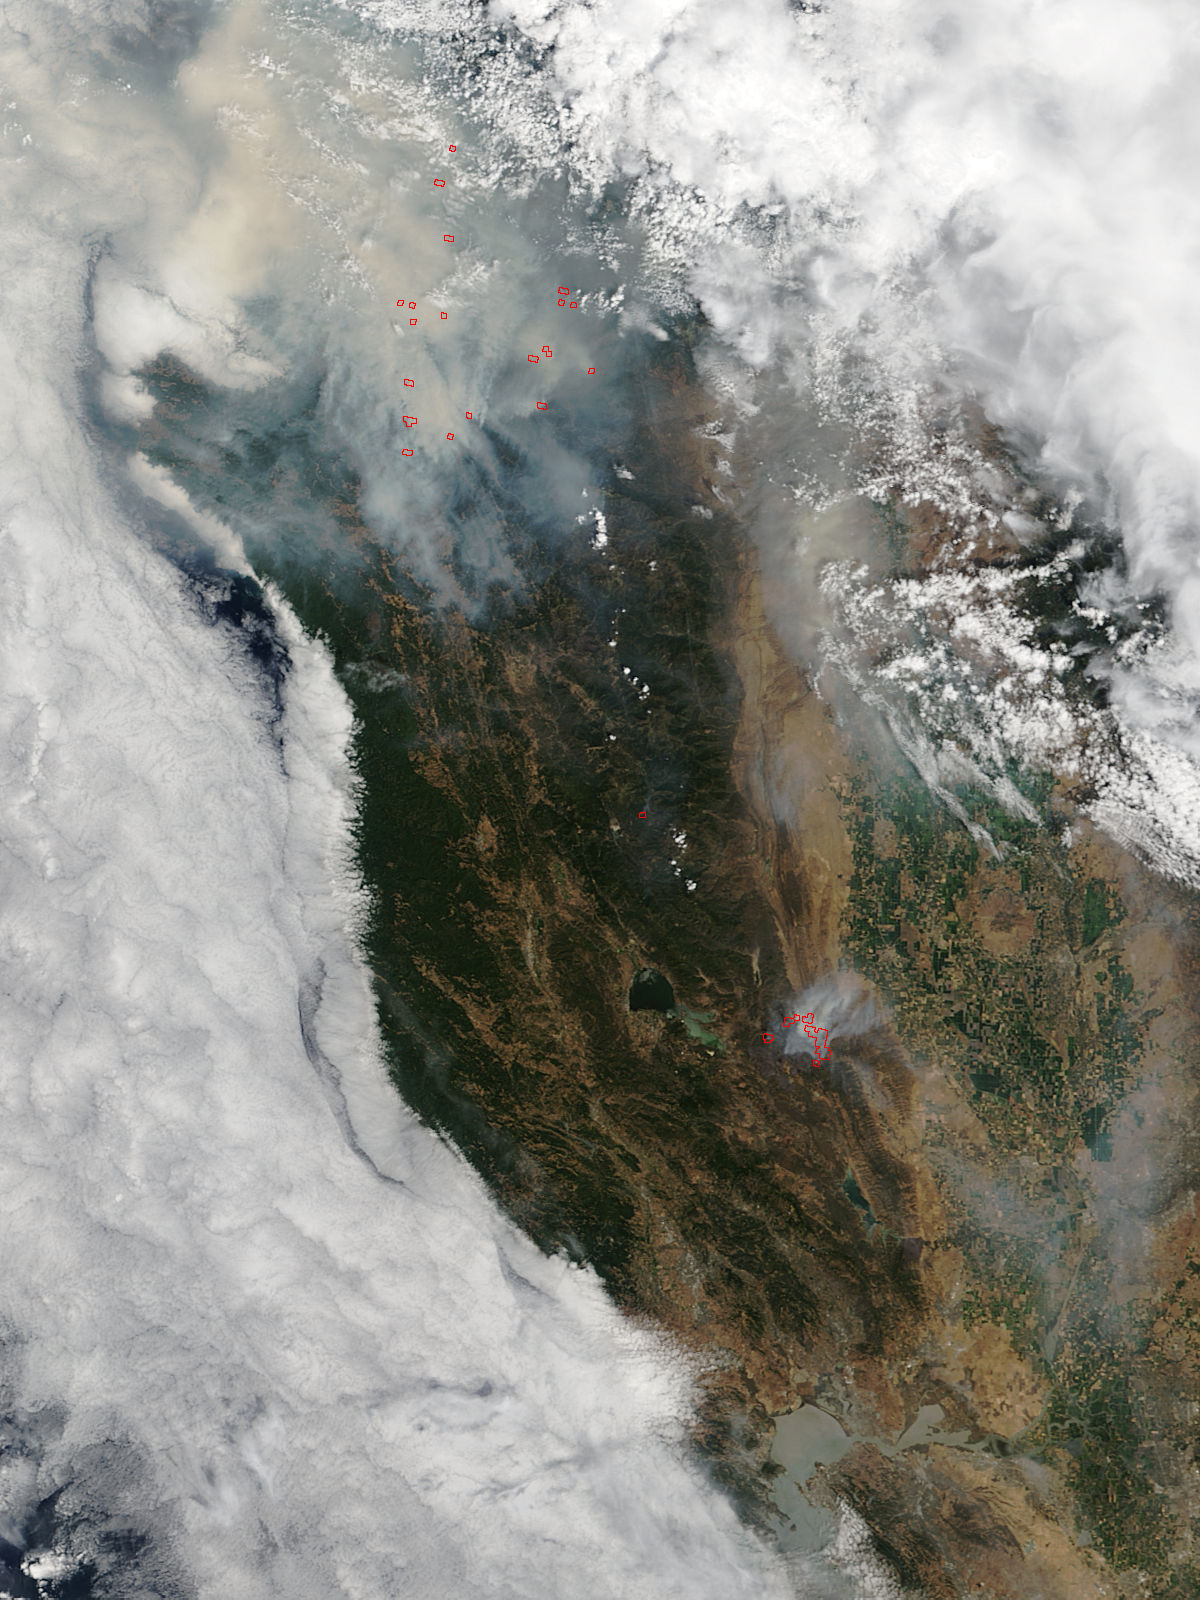

Smoke from Fires in Southwestern Oregon, Northern California

This satellite image shows smoke from several fires in Oregon and California on Aug. 2, 2015. The Moderate Resolution Imaging Spectroradiometer (MODIS) instrument that flies aboard NASA's Aqua satellite captured an image of smoke from these fires Aug. 2 at 21:05 UTC (5:05 p.m. EDT). The multiple red pixels are heat signatures detected by MODIS. The smoke appears to be a light brown color. InciWeb is an interagency all-risk incident information management system that coordinates with federal, state and local agencies to manage wildfires. In Oregon smoke from the Cable Crossing Fire, the Stouts Fire and the Potter Mountain Complex Fire commingle. The Cable Crossing Fire was reported burning on forestlands protected by the Douglas Forest Protective Association (DFPA) at approximately 3:25 p.m. on Tuesday, July 28, 2015, near Oregon Highway 138 East, near Mile Post 23, east of Glide. South of the Cable Crossing Fire is the Stouts Fire also in forestlands of the DFPA. This fire was reported on Thursday, July 30, 2015, burning approximately 11 miles east of Canyonville near the community of Milo. East of the other fires is the Potter Mountain Complex Fire. These fires are located in the Deschutes Forest consists of eight fires. According to Inciweb they were started by dry lightning on Saturday, Aug. 2, at approximately 5:30 p.m. about five miles north of Toketee Lake. In northern California, smoke from the River Complex Fire, the Fork Complex Fire and the Shf July Lightning Fire was visible in the MODIS image. The River Complex currently consists of seven reported and observed fires on the Six Rivers and Shasta Trinity National Forests. Originally identified as 18 fires, some have burned together. Inciweb noted that in the Six Rivers National Forest there are fires in the Trinity Alps Wilderness. Those fires include the Groves Fire and the Elk Fire. In the Shasta-Trinity National Forest the fires include the Happy Fire at 2,256 acres, Daily Fire at 16 acres, the Look Fire at 7 acres, Onion Fire at 136 acres and Smokey Fire at 1 acre. In the same forest, south of the River Complex is the Fork Complex fire. Inciweb reported that the Fork Complex consists of (at current count) over 40 fires, all of which were ignited by lightning between July 29 and 31, 2015. To the southwest of this complex is the Mad River Complex. This is a series of seven lightning fires that started on July 30, 2015 after a lightning storm moved through Northern California. To the east of this and the other fires, burns another near Redding, California, called the Shf July Lightning Fire. This is also under the Shasta-Trinity National Forest management. At 8 p.m. PDT on Aug. 2, Inciweb reported that approximately 15 lightning strikes occurred within 24 hours throughout the Shasta Trinity National Forest and resulted in two new fires. The Caves fire, east of Mt. Shasta, is approximately one-tenth of an acre. The Bluejay fire, east of Shasta Lake, is approximately four acres.

Credit: NASA Goddard's MODIS Rapid Response Team, Jeff Schmaltz